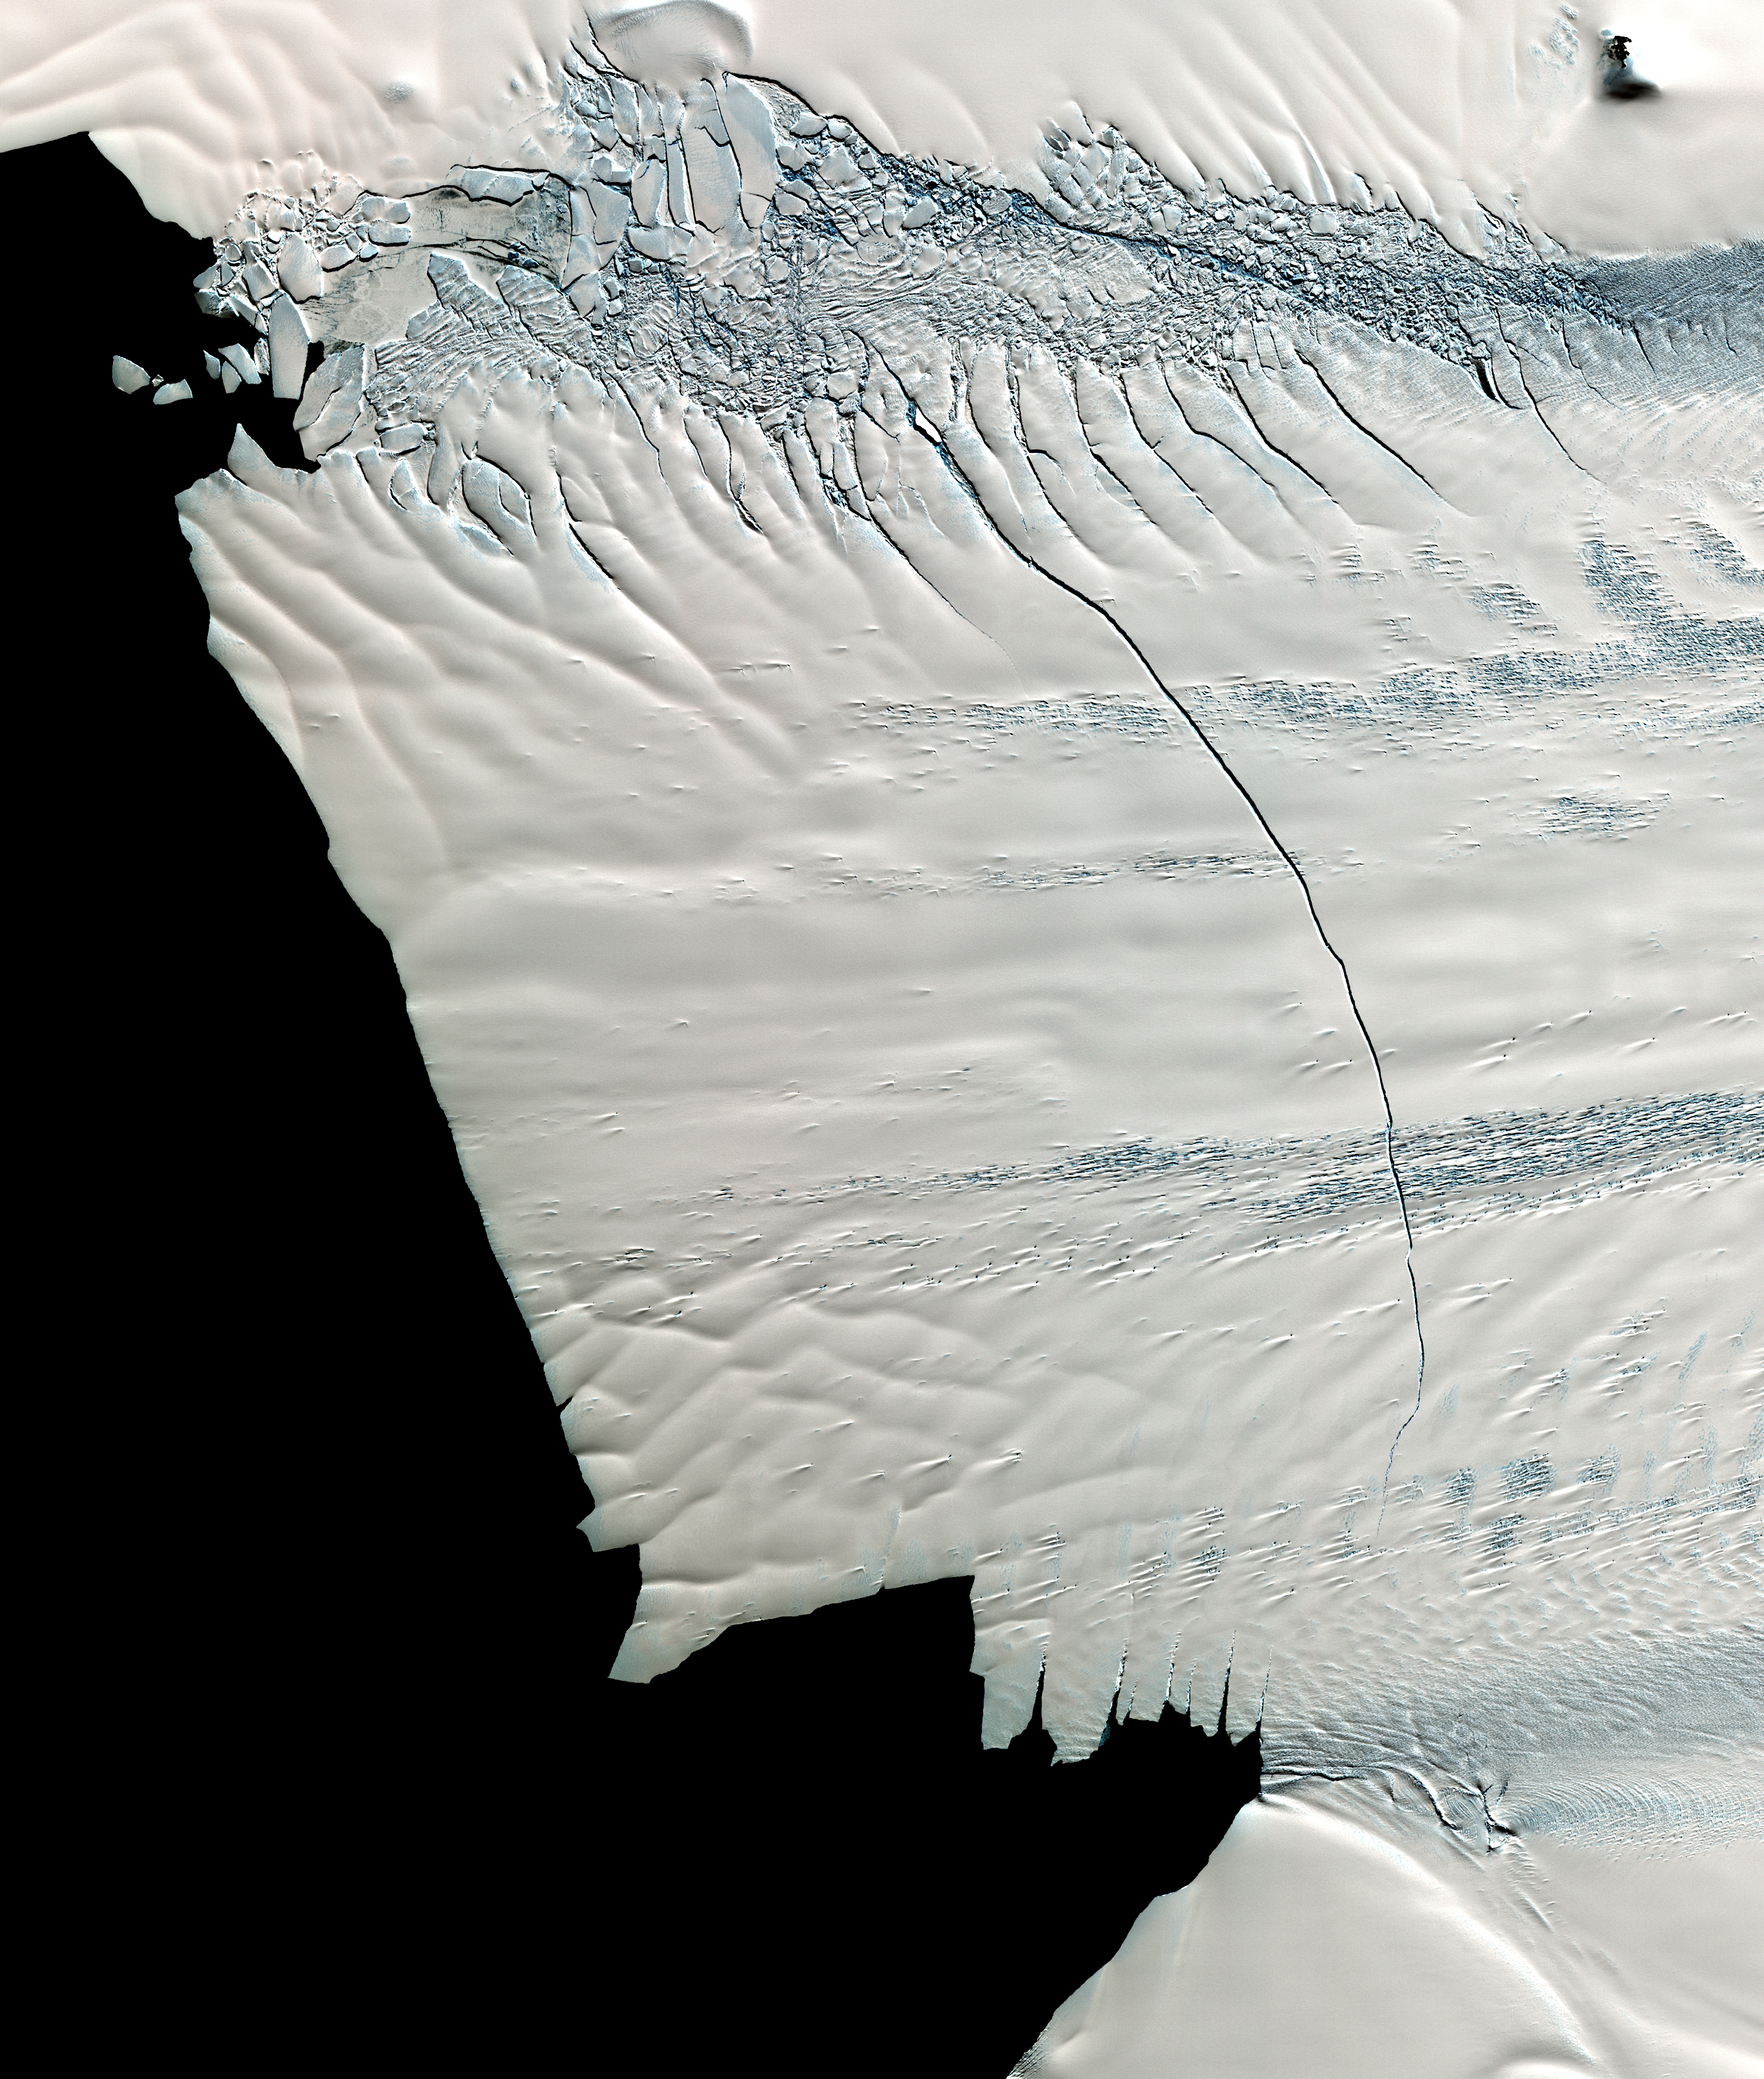

NASA Spacecraft Images Massive Crack in Antarctica’s Pine Island Glacier

In mid-October 2011, NASA scientists working in Antarctica discovered a massive crack across the Pine Island Glacier, a major ice stream that drains the West Antarctic Ice Sheet. Extending for 19 miles (30 kilometers), the crack was 260 feet (80 meters) wide and 195 feet (60 meters) deep. Eventually, the crack will extend all the way across the glacier, and calve a giant iceberg that will cover about 350 square miles (900 square kilometers). This image from the Advanced Spaceborne Thermal Emission and Reflection Radiometer (ASTER) instrument on NAS’s Terra spacecraft was acquired Nov. 13, 2011 and covers an area of 27 by 32 miles (44 by 52 kilometers), and is located near 74.9 degrees south latitude, 101.1 degrees west longitude.

With its 14 spectral bands from the visible to the thermal infrared wavelength region and its high spatial resolution of 15 to 90 meters (about 50 to 300 feet), ASTER images Earth to map and monitor the changing surface of our planet. ASTER is one of five Earth-observing instruments launched Dec. 18, 1999, on Terra. The instrument was built by Japan’s Ministry of Economy, Trade and Industry. A joint U.S./Japan science team is responsible for validation and calibration of the instrument and data products.

The broad spectral coverage and high spectral resolution of ASTER provides scientists in numerous disciplines with critical information for surface mapping and monitoring of dynamic conditions and temporal change. Example applications are: monitoring glacial advances and retreats; monitoring potentially active volcanoes; identifying crop stress; determining cloud morphology and physical properties; wetlands evaluation; thermal pollution monitoring; coral reef degradation; surface temperature mapping of soils and geology; and measuring surface heat balance.

The U.S. science team is located at NASA’s Jet Propulsion Laboratory, Pasadena, Calif. The Terra mission is part of NASA’s Science Mission Directorate, Washington, D.C.

Credit: NASA/GSFC/METI/ERSDAC/JAROS, and U.S./Japan ASTER Science Team